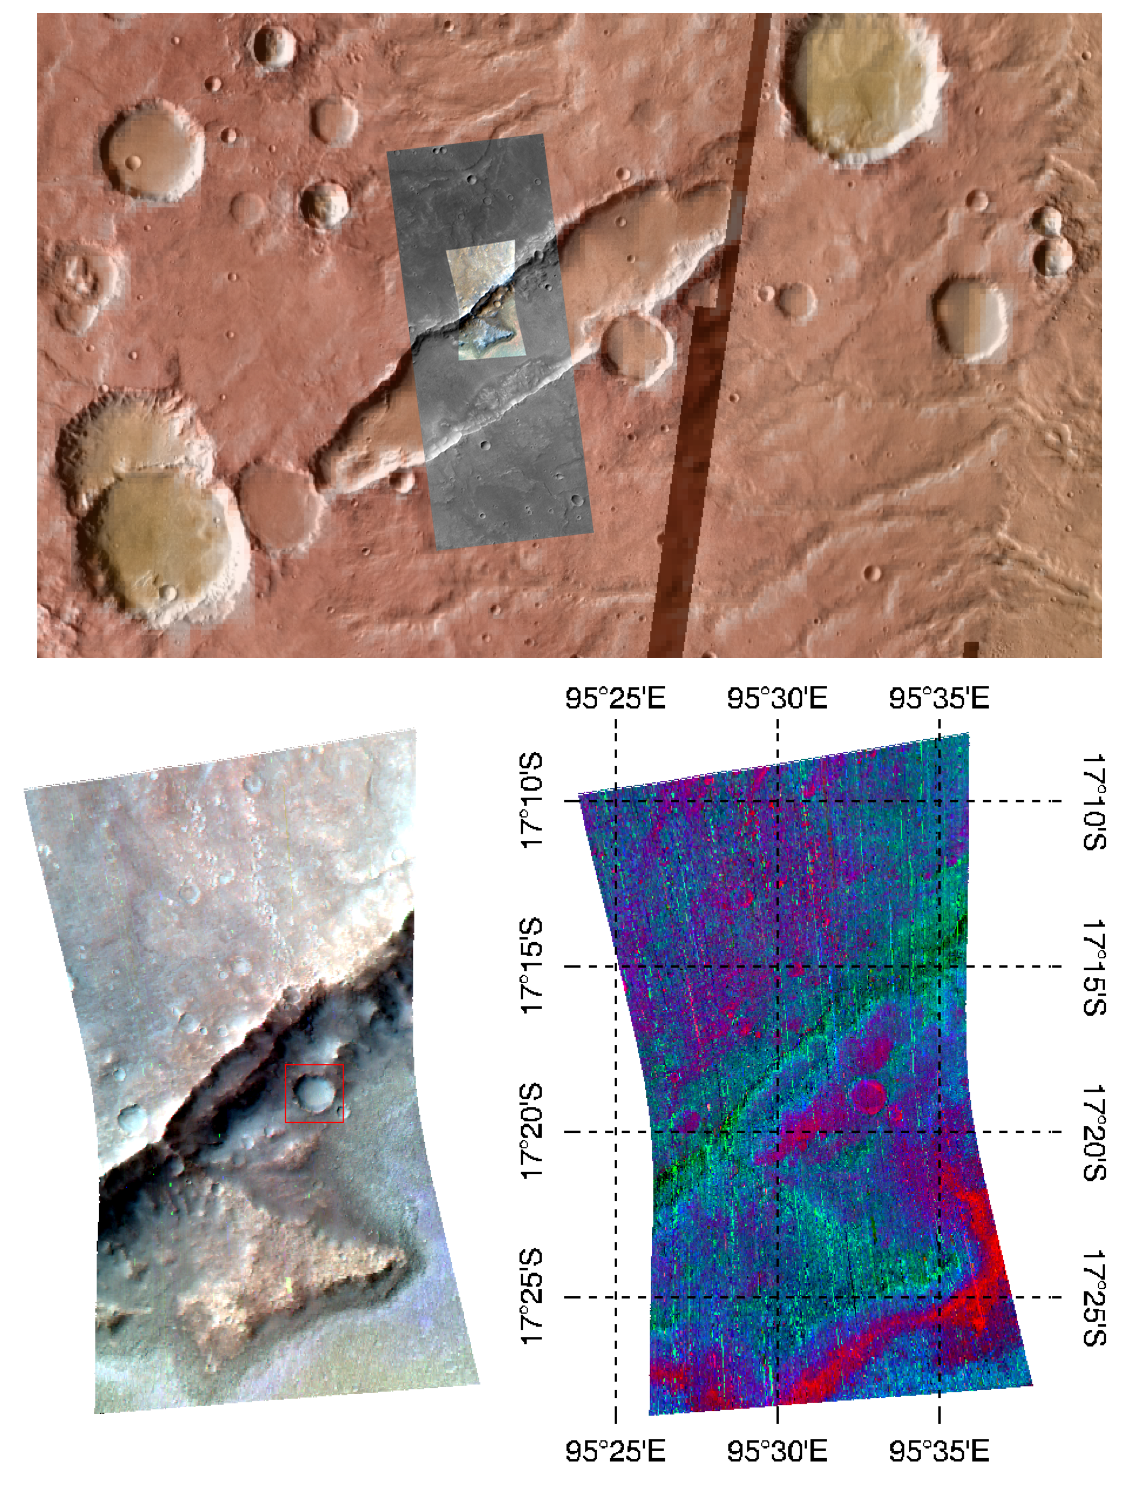

Durham, North Carolina, Students Study Martian Volcanism

This image of the wall of a graben—a depressed block of land between two parellel faults—in Tyrrhena Terra, in Mars’ ancient southern highlands, was taken by the Compact Reconnaissance Imaging Spectrometer for Mars (CRISM) at 0914 UTC (4:14 a.m. EST) on February 6, 2008, near 17.3 degrees south latitude, 95.5 degrees east longitude. CRISM’s image was taken in 544 colors covering 0.36-3.92 micrometers, and shows features as small as 35 meters (115 feet) across. The region covered is just over 10 kilometers (6.2 miles) wide at its narrowest point.

This image was part of an investigation planned by students in four high schools in Durham, North Carolina. The students are working with the CRISM science team in a project called the Mars Exploration Student Data Teams (MESDT), which is part of NASA’s Mars Public Engagement Program and Arizona State University’s Mars Education Program. Starting with a medium-resolution map of the area, taken as part of CRISM’s “multispectral survey” campaign to map Mars in 72 colors at 200 meters (660 feet) per pixel, the students identified a key rock outcrop to test their hypothesis that the irregular depression was formed by Martian volcanism. They provided the coordinates of the target to CRISM’s operations team, who took a high-resolution image of the site. The Context Imager (CTX) accompanied CRISM with a 6 meter (20 feet) per pixel, high-resolution image to sharpen the relationship of spectral variations to the underlying surface structures. The Durham students worked with a mentor on the CRISM team to analyze the data, and presented their results at the 39th Lunar and Planetary Science Conference, held in League City, Texas, on March 10-14, 2008.

The upper panel of the image shows the location of the CRISM data and the surrounding, larger CTX image, overlain on an image mosaic taken by the Thermal Emission Imaging System (THEMIS) on Mars Odyssey. The mosaic has been color-coded for elevation using data from the Mars Orbiter Laser Altimeter (MOLA) instrument on the Mars Global Surveyor (MGS) spacecraft. Redder colors indicate higher elevations. The bottom left image shows infrared brightness of the surface measured by CRISM at 2.5, 1.5, and 1.1 micrometers. In the lower right image, the data have been transformed into a map of spectral features indicating the presence of different minerals. Redder areas have a stronger signature of the iron-containing mineral olivine, and green and blue areas show the signature of the mineral pyroxene.

These data sets, acquired over the last ten years, allow increasingly detailed and higher-resolution view of Mars’ surface that provide scientists with a variety of measurements to understand Mars’ past evolution. The same data provide teenage amateur geologists a fascinating and exciting “field site” at which to exercise the principles of earth science in a real-life, hands-on science investigation.

CRISM is one of six science instruments on NASA’s Mars Reconnaissance Orbiter. Led by The Johns Hopkins University Applied Physics Laboratory, Laurel, Md., the CRISM team includes expertise from universities, government agencies and small businesses in the United States and abroad. NASA’s Jet Propulsion Laboratory, a division of the California Institute of Technology in Pasadena, manages the Mars Reconnaissance Orbiter and the Mars Science Laboratory for NASA’s Science Mission Directorate, Washington. Lockheed Martin Space Systems, Denver, built the orbiter.

Credit: NASA/JPL/JHUAPL